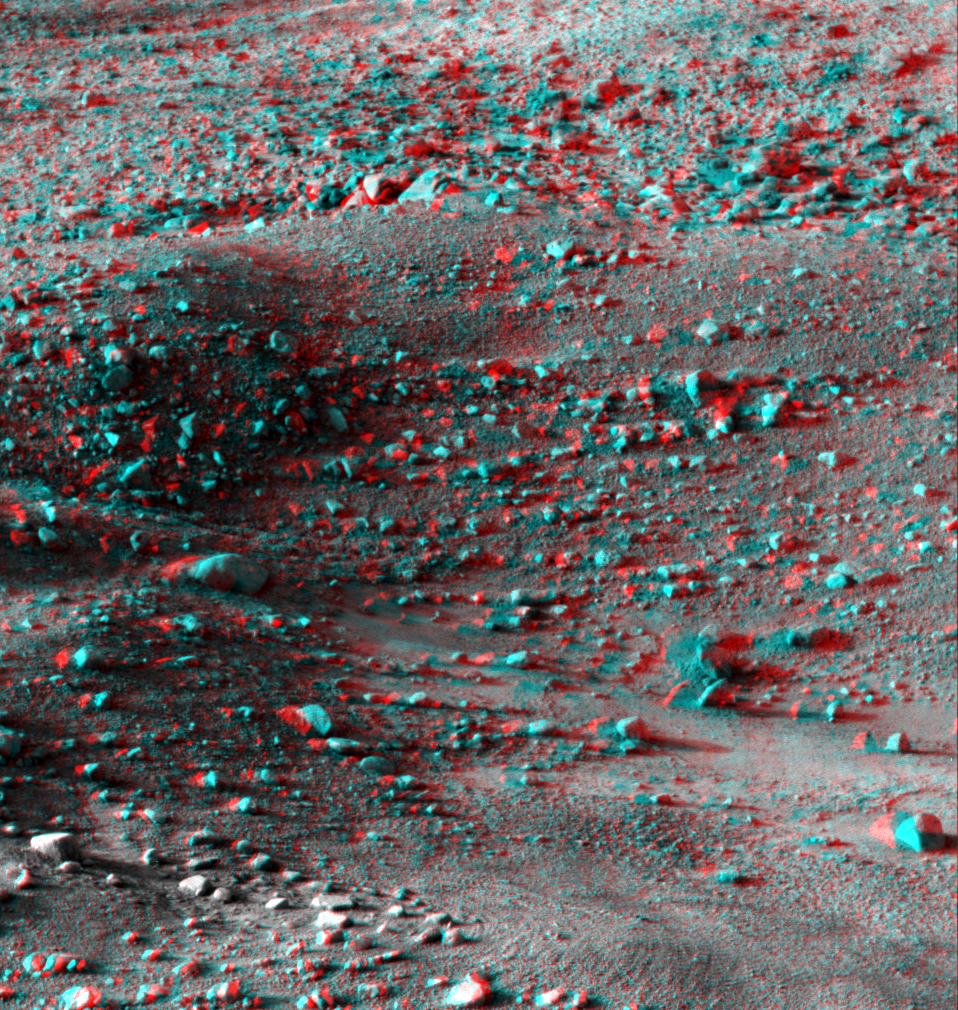

Martian Surface as Seen by Phoenix

This anaglyph, acquired by NASA’s Phoenix Lander’s Surface Stereo Imager on Sol 14, the 14th Martian day of the mission (June 8, 2008), shows a stereoscopic 3D view of the Martian surface near the lander.

The Phoenix Mission is led by the University of Arizona, Tucson, on behalf of NASA. Project management of the mission is by NASA’s Jet Propulsion Laboratory, Pasadena, Calif. Spacecraft development is by Lockheed Martin Space Systems, Denver.

Photojournal Note: As planned, the Phoenix lander, which landed May 25, 2008 23:53 UTC, ended communications in November 2008, about six months after landing, when its solar panels ceased operating in the dark Martian winter.

Credit: NASA/JPL-Caltech/University of Arizona/Texas A&M University